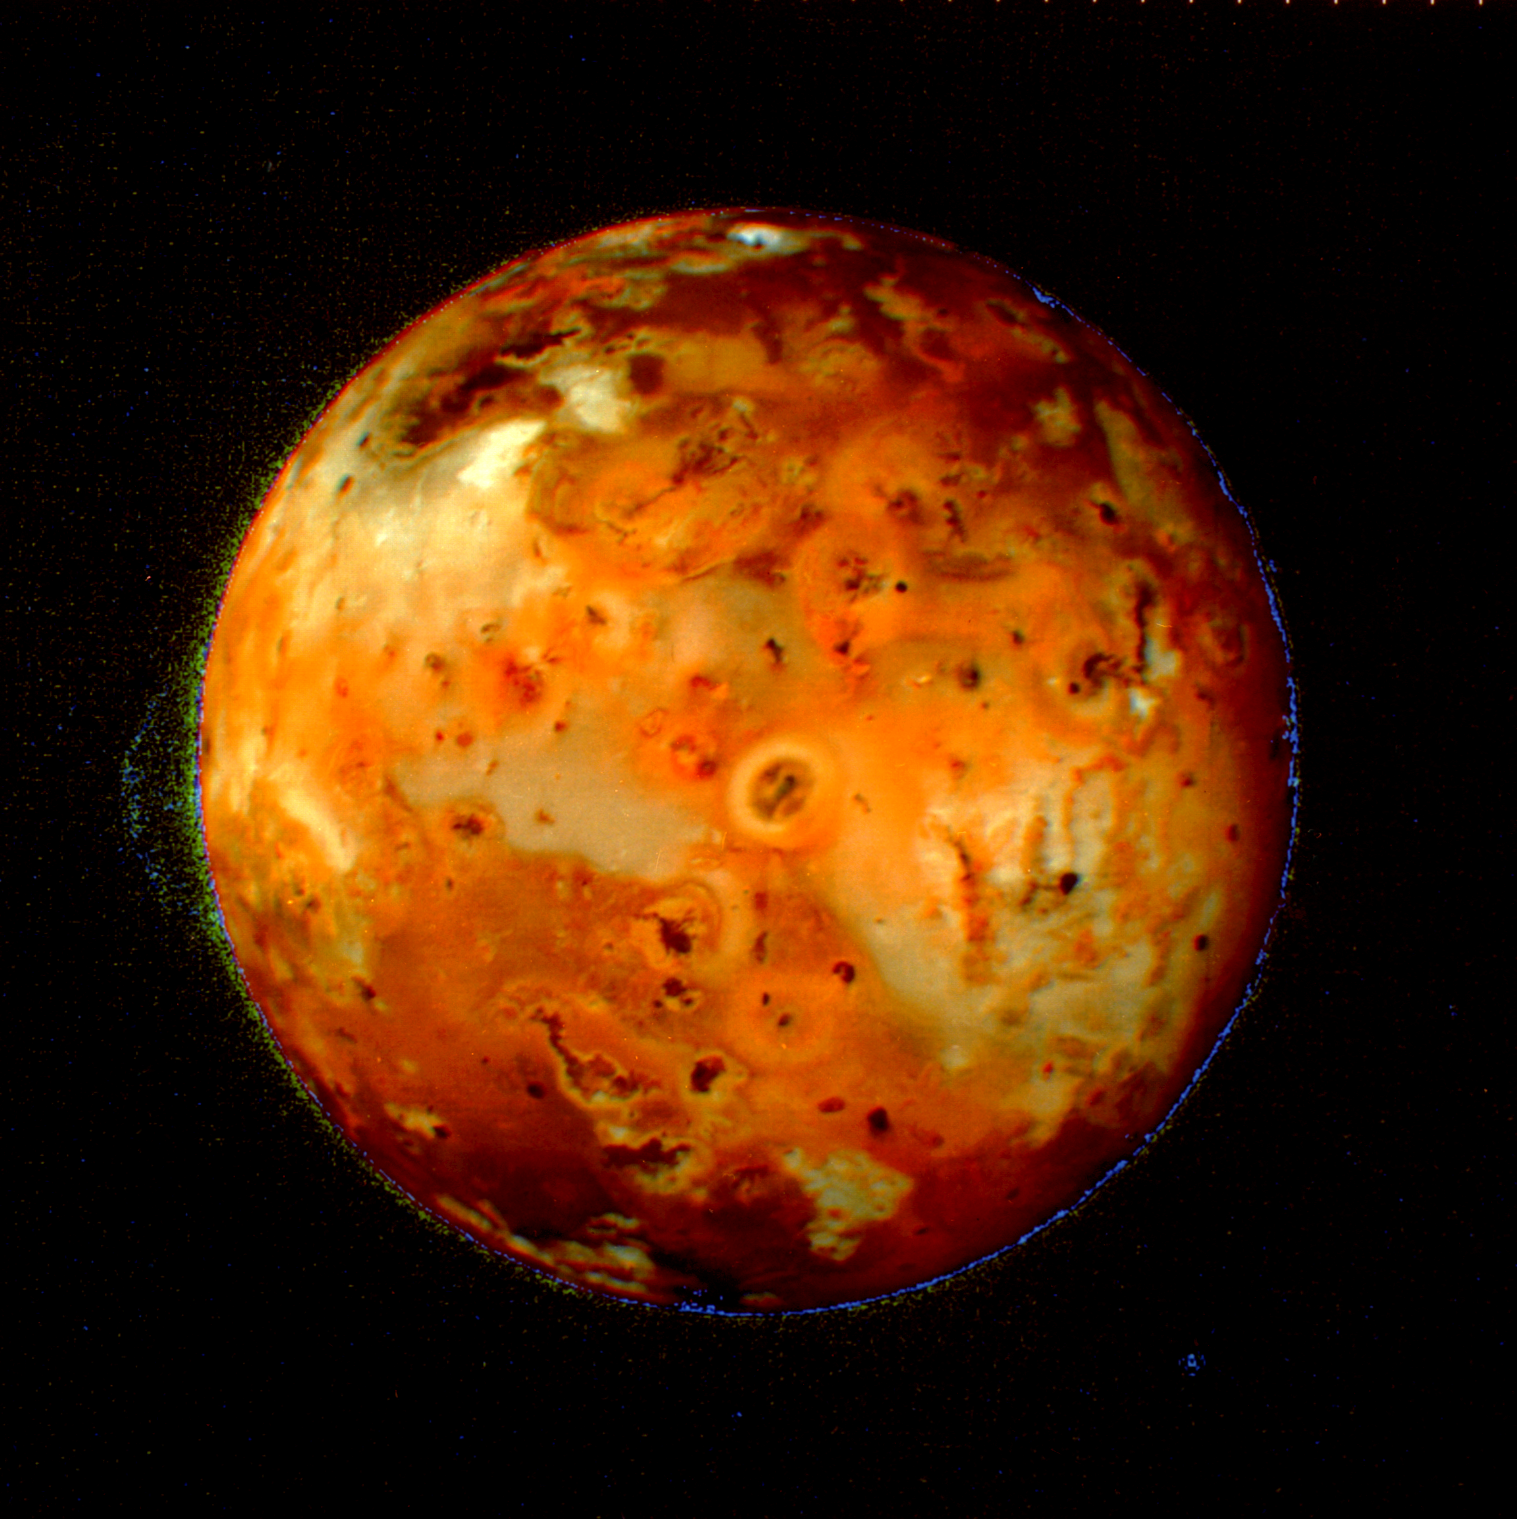

Volcanic Activity on Io

Io’s volcanos continually resurface it, so that any impact craters have disappeared.

JPL manages the Voyager project for NASA’s Office of Space Science.

Credit: NASA/JPL